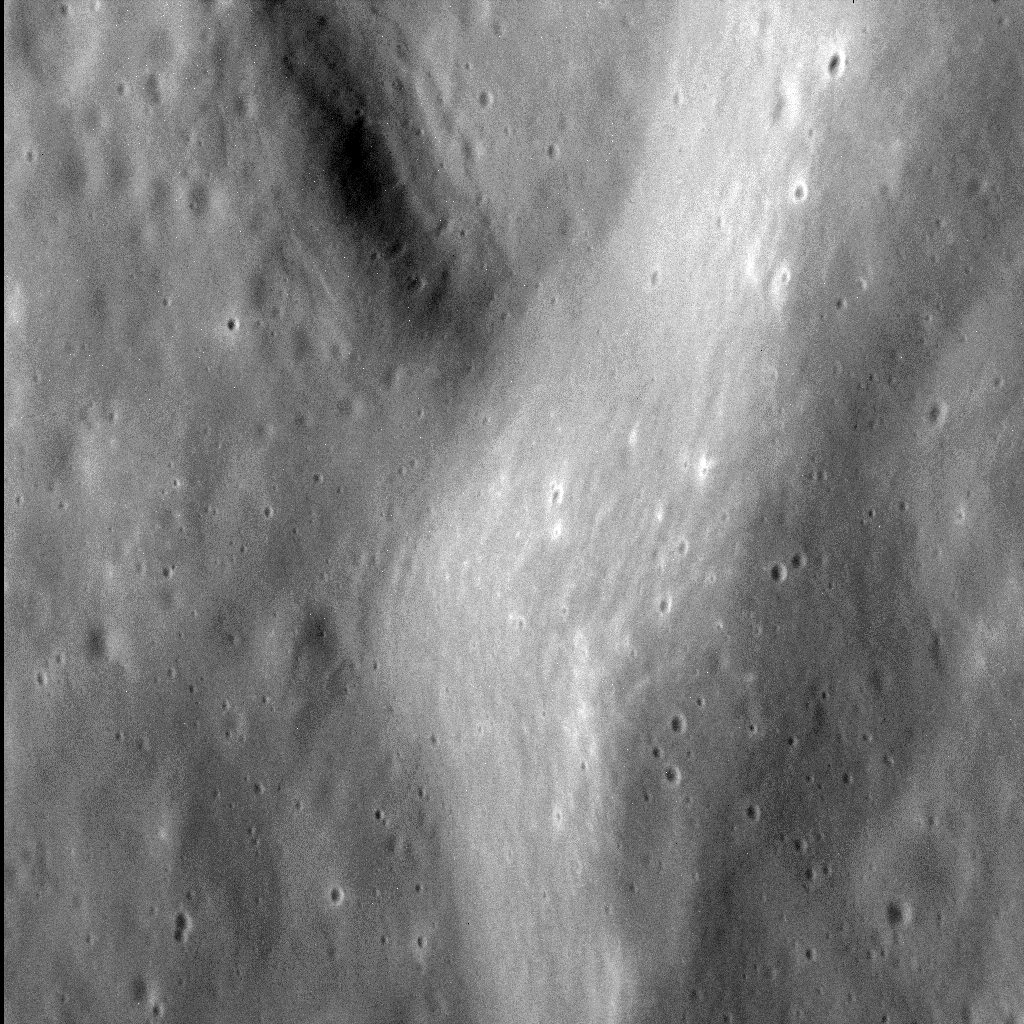

The Rolling Hills of Mercury

This incredible image attests to how the MESSENGER spacecraft is now able to resolve Mercury’s surface: with a resolution of a little more than five meters (seventeen feet) per pixel, a person of average walking pace could cross this scene in about an hour.

The image shows the fine texture on the inner wall of an unnamed impact basin 100 km (62 mi.) in diameter, situated immediately west of the larger Dali basin. Both this basin and its larger neighbor are filled with smooth plains and deformed by lobate scarps and wrinkle ridges.

This image was acquired as a high-resolution targeted observation. Targeted observations are images of a small area on Mercury’s surface at resolutions much higher than the 200-meter/pixel morphology base map. It is not possible to cover all of Mercury’s surface at this high resolution, but typically several areas of high scientific interest are imaged in this mode each week.

Date acquired: November 21, 2014
Image Mission Elapsed Time (MET): 58910898
Image ID: 7472673
Instrument: Narrow Angle Camera (NAC) of the Mercury Dual Imaging System (MDIS)
Center Latitude: 45.5°
Center Longitude: 115.6° E
Resolution: 5.3 meters/pixel
Scale: The left-to-right field of view in this image is about 5.5 km (3.4 mi.) across
Incidence Angle: 52.5°
Emission Angle: 46.6°
Phase Angle: 99.1°
North is to the lower right of this image.

The MESSENGER spacecraft is the first ever to orbit the planet Mercury, and the spacecraft’s seven scientific instruments and radio science investigation are unraveling the history and evolution of the Solar System’s innermost planet. MESSENGER acquired over 150,000 images and extensive other data sets. MESSENGER is capable of continuing orbital operations until early 2015.

For information regarding the use of images, see the MESSENGER image use policy.

Credit: NASA/Johns Hopkins University Applied Physics Laboratory/Carnegie Institution of Washington